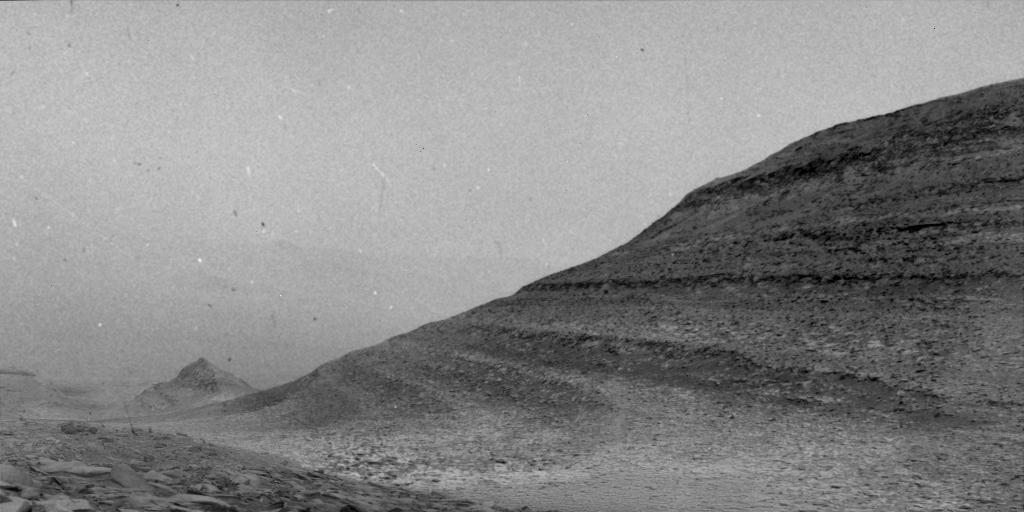

Curiosity Sees Specks Caused By 2024 Solar Storm While Recording a Wind Gust on Mars

The specks in the sequence of images in this video were caused by charged particles from a solar storm hitting one of the navigation cameras aboard NASA’s Curiosity Mars rover. The mission uses the rover’s navigation cameras to try capturing images of dust devils (dust-bearing whirlwinds) and wind gusts, like the gust seen here.

By chance, the gust occurred at the same time that charged particles began to strike the Martian surface on May 20, 2024, the 4,190th Martian day, or sol, of the mission. The particles do not damage the camera.

Curiosity’s Radiation Assessment Detector (RAD) measured a sharp increase in radiation at this time – the biggest radiation surge the mission has seen since landing in 2012.

Curiosity was built by NASA’s Jet Propulsion Laboratory, which is managed by Caltech in Pasadena, California. JPL leads the mission on behalf of NASA’s Science Mission Directorate in Washington.

Credit: NASA/JPL-Caltech